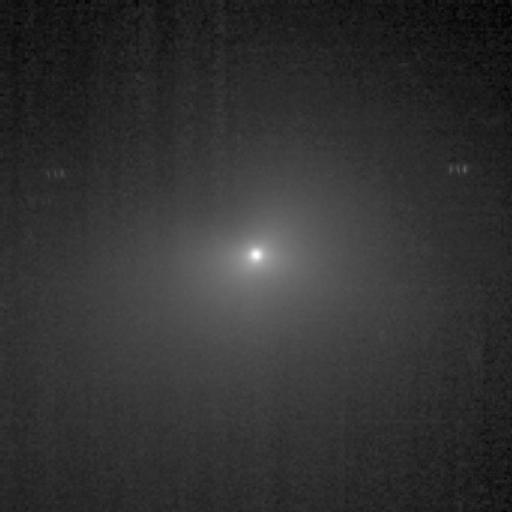

Headed Toward the Light

This image shows comet Tempel 1 as seen through the clear filter of the medium-resolution camera on NASA’s Deep Impact spacecraft. It was taken on June 30, 2005, when the spacecraft was 3,262,030.3 kilometers (2,027,026 miles) away from the comet. Four images were combined together, and a logarithmic stretch was applied to enhance the coma of the comet.

Credit: NASA/JPL-Caltech/UMD